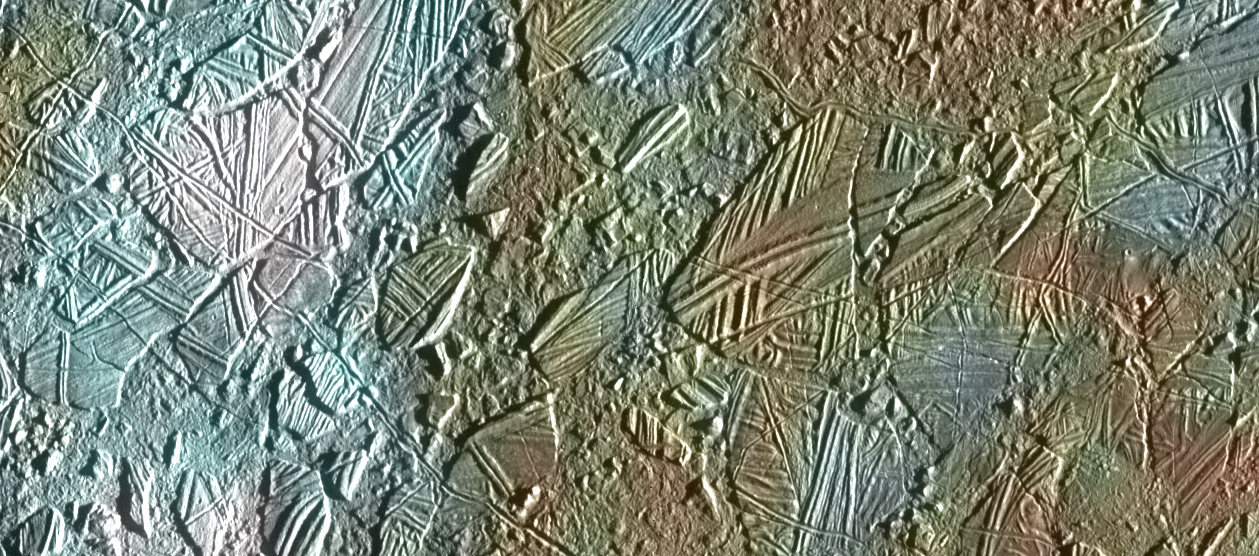

Europa – Ice Rafting View

View of a small region of the thin, disrupted, ice crust in the Conamara region of Jupiter’s moon Europa showing the interplay of surface color with ice structures. The white and blue colors outline areas that have been blanketed by a fine dust of ice particles ejected at the time of formation of the large (26 kilometer in diameter) crater Pwyll some 1000 kilometers to the south. A few small craters of less than 500 meters or 547 yards in diameter can be seen associated with these regions. These were probably formed, at the same time as the blanketing occurred, by large, intact, blocks of ice thrown up in the impact explosion that formed Pwyll. The unblanketed surface has a reddish brown color that has been painted by mineral contaminants carried and spread by water vapor released from below the crust when it was disrupted. The original color of the icy surface was probably a deep blue color seen in large areas elsewhere on the moon. The colors in this picture have been enhanced for visibility.

North is to the top of the picture and the sun illuminates the surface from the right. The image, centered at 9 degrees north latitude and 274 degrees west longitude, covers an area approximately 70 by 30 kilometers (44 by 19 miles), and combines data taken by the Solid State Imaging (CCD) system on NASA’s Galileo spacecraft during three of its orbits through the Jovian system. Low resolution color (violet, green, and infrared) data acquired in September 1996, were combined with medium resolution images from December 1996, to produce synthetic color images. These were then combined with a high resolution mosaic of images acquired on February 20th, 1997 at a resolution of 54 meters (59 yards) per picture element and at a range of 5340 kilometers (3320 miles).

The Jet Propulsion Laboratory, Pasadena, CA manages the mission for NASA’s Office of Space Science, Washington, DC. JPL is a division of California Institute of Technology (Caltech).

Credit: NASA/JPL/University of Arizona